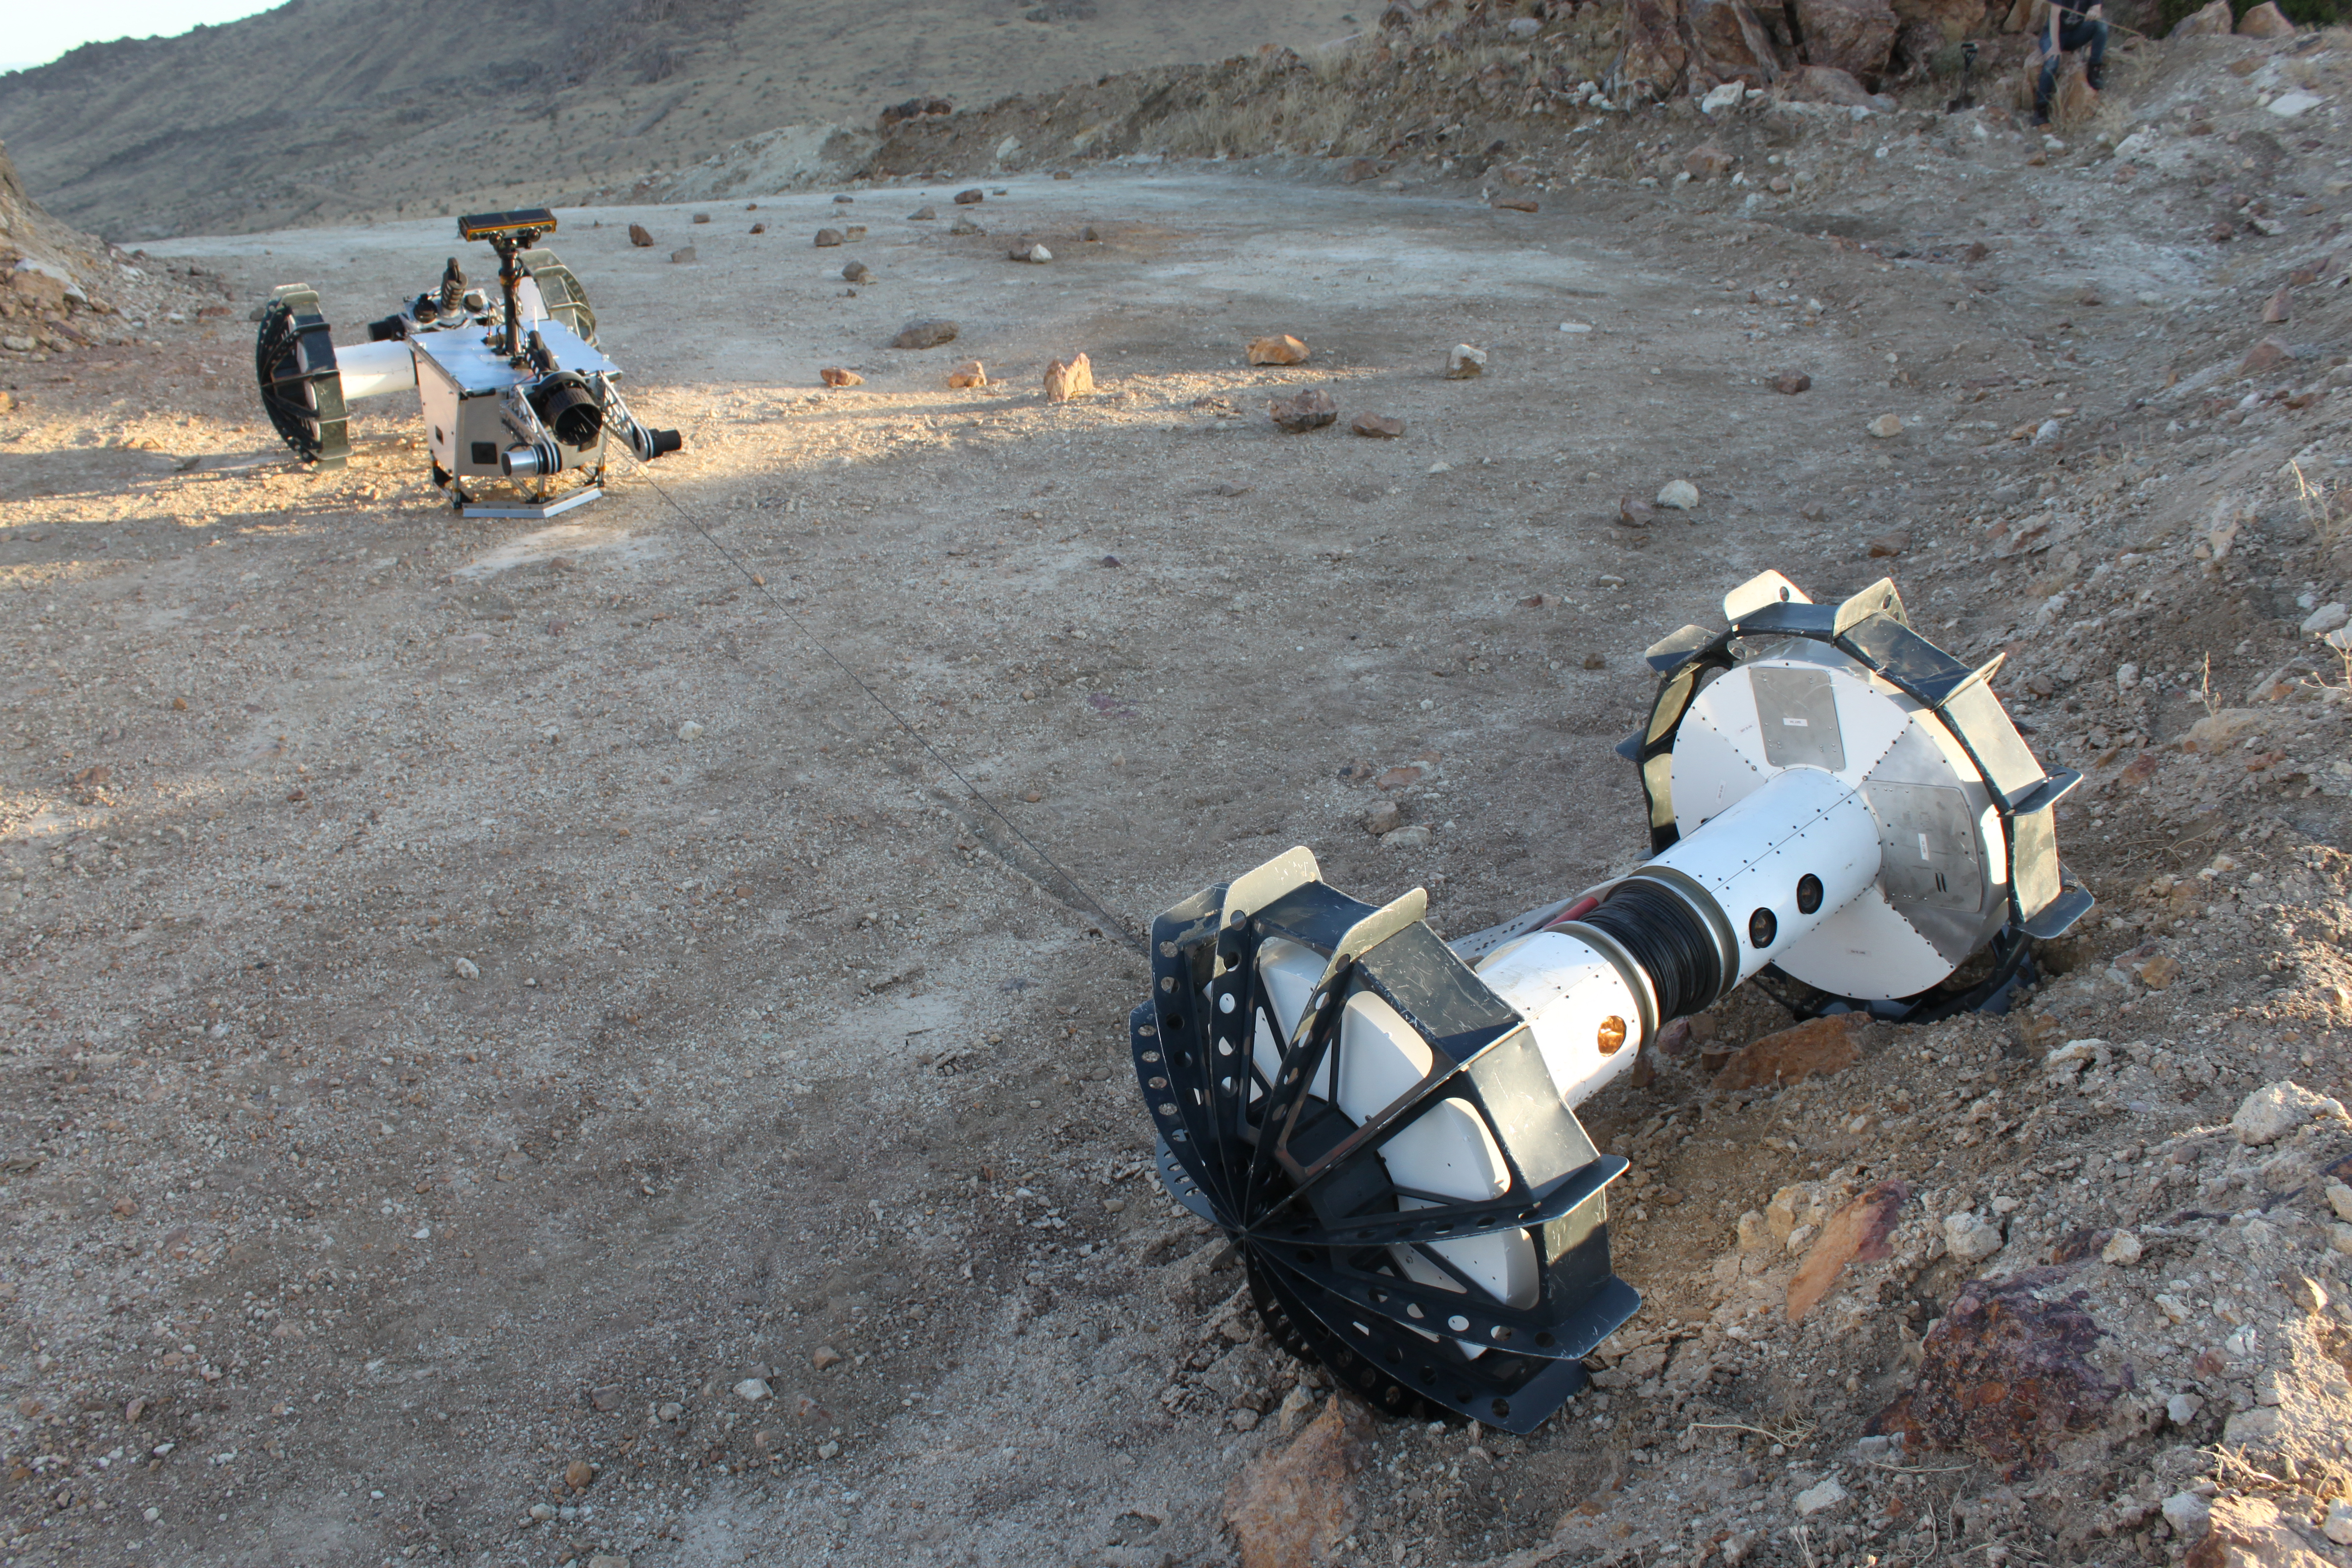

DuAxel Undocks a Tethered Axel to Explore a Steep Slope

During a field test in the Mojave Desert, the DuAxel robot separates into two single-axled robots so that one can rappel down a slope too steep for conventional rovers. The tether connecting both Axels not only allows the one robot to descend the slope while the other remains anchored in place, it also provides power and a means of communication with the anchoring robot above.

The DuAxel project is a technology demonstration being developed by roboticists at NASA’s Jet Propulsion Laboratory in Southern California to see how this unconventional rover might fill a niche in the exploration the Moon, Mars, and beyond.

Credit: NASA/JPL-Caltech/J.D. Gammell